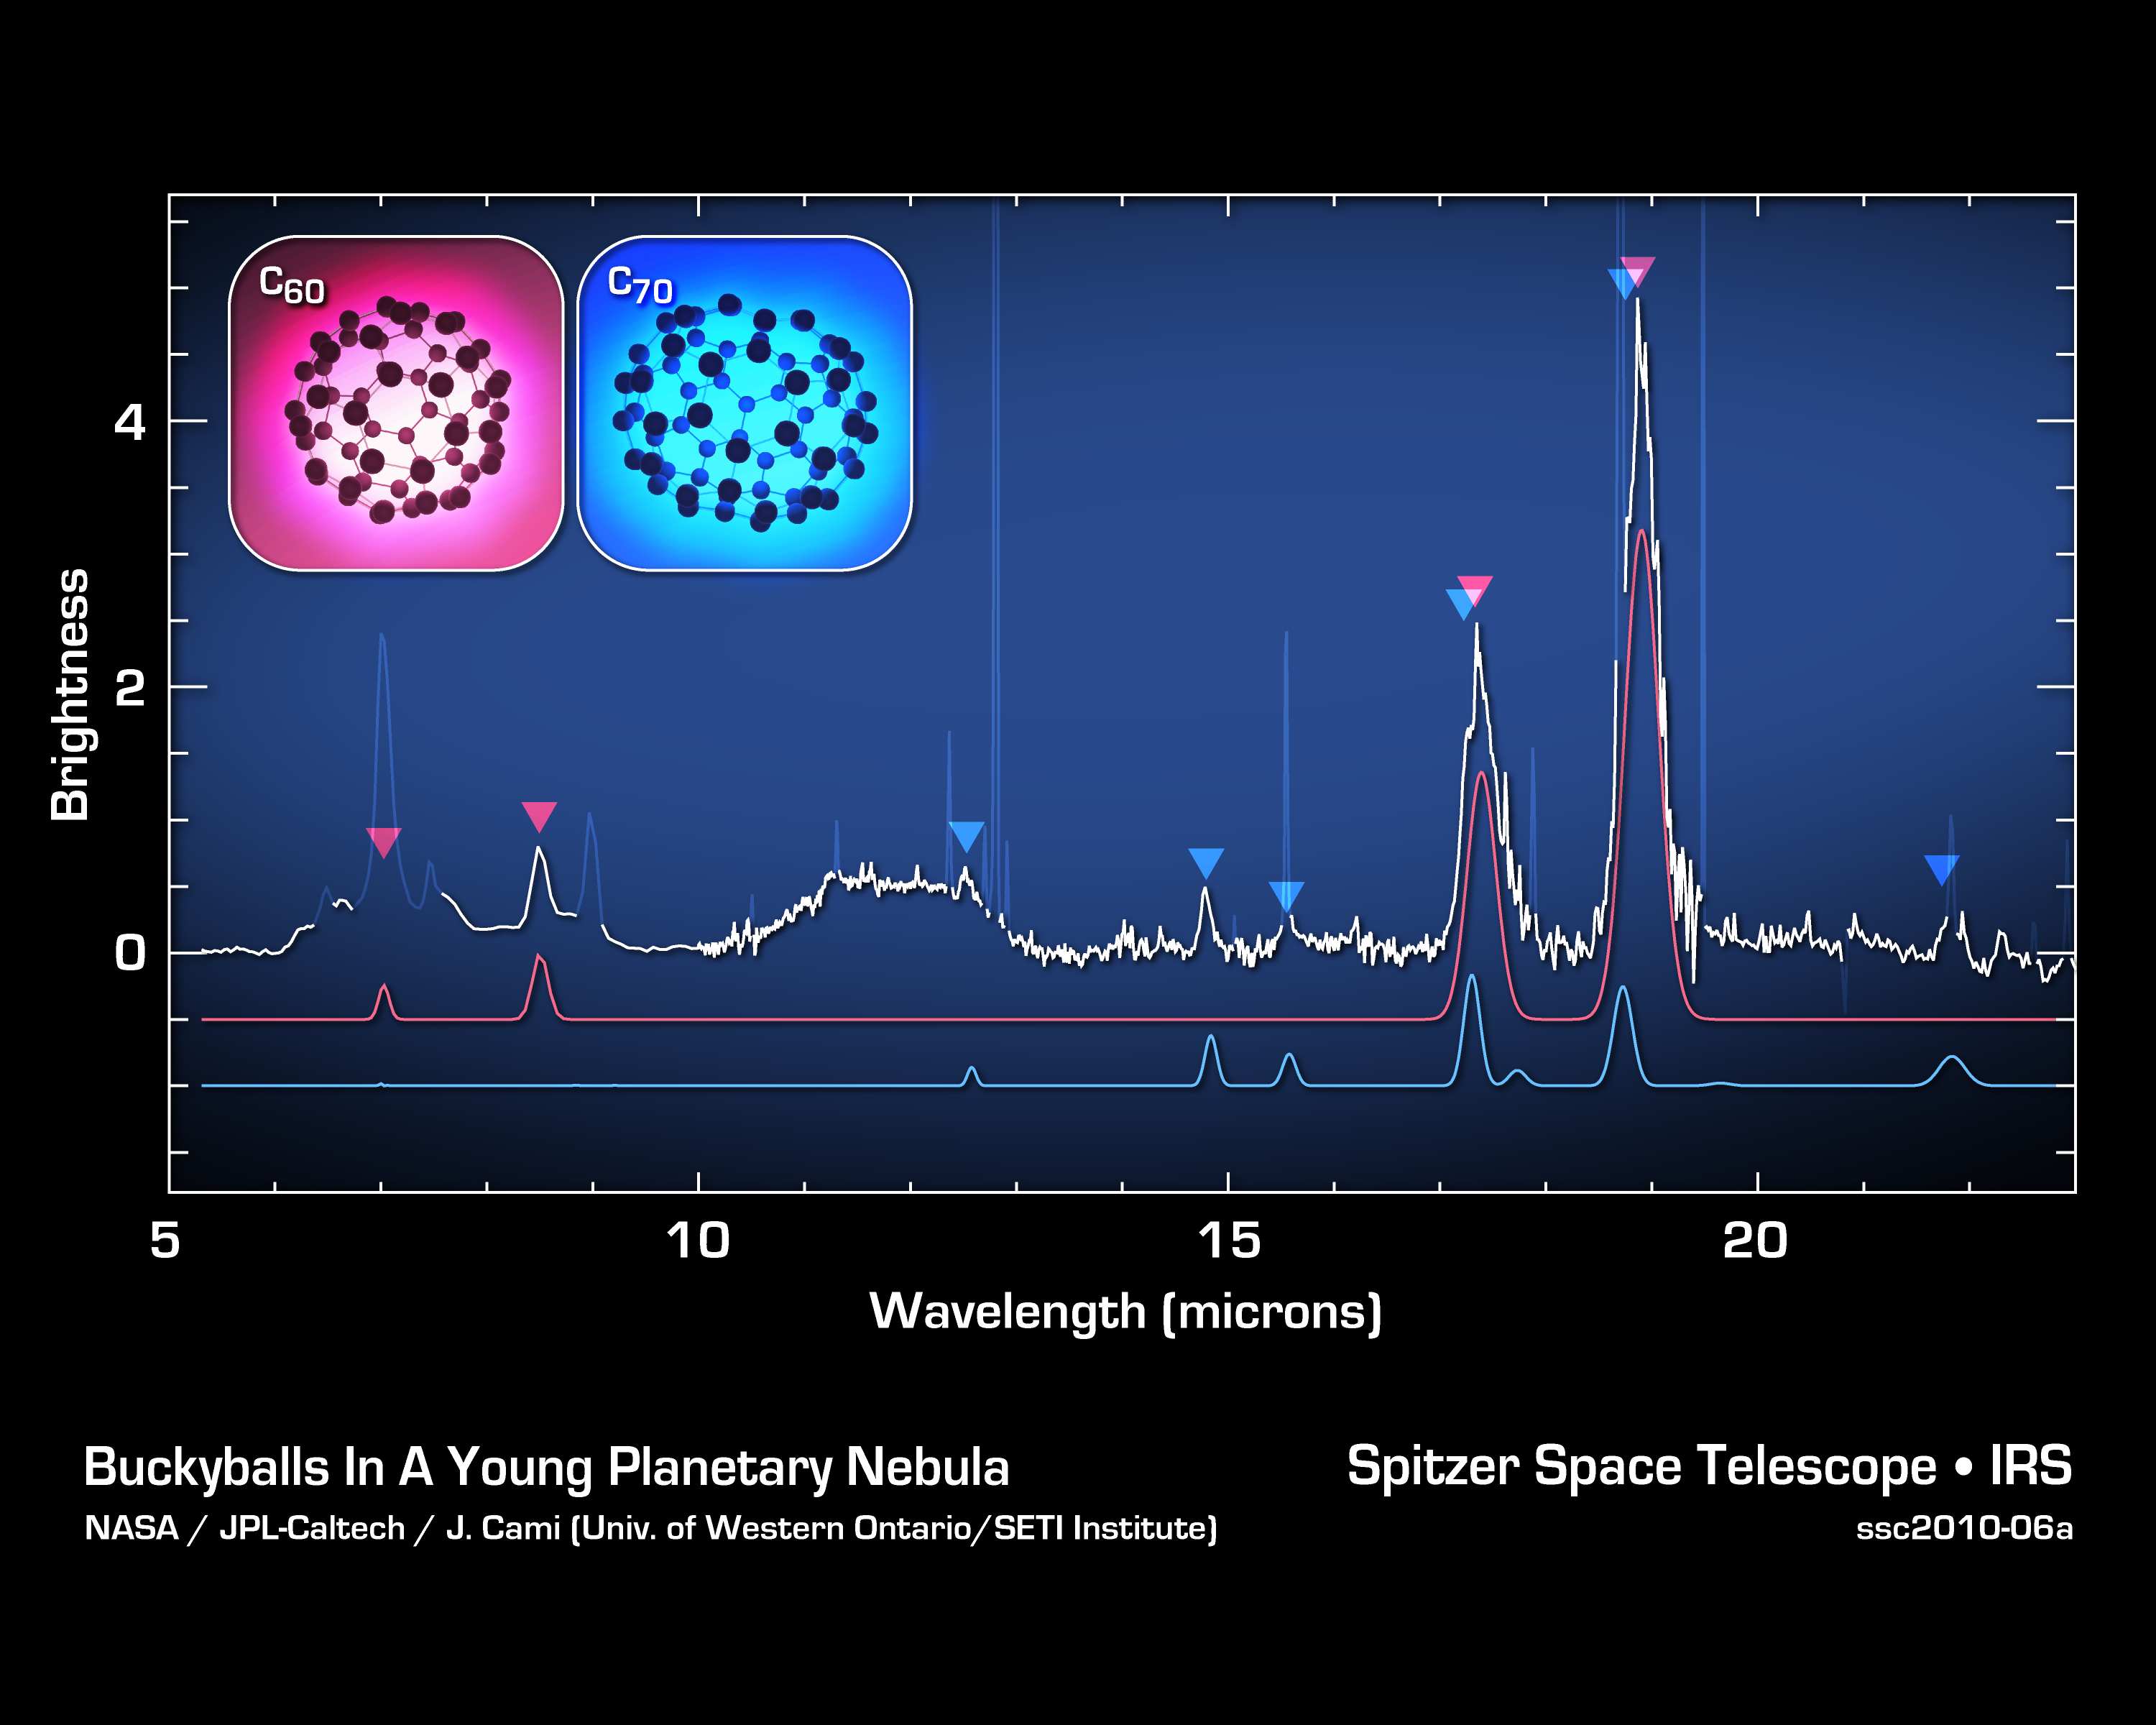

Jiggling Soccer-Ball Molecules in Space

These data from NASA's Spitzer Space Telescope show the signatures of buckyballs in space. Buckyballs, also called C60 or buckministerfullerenes, after architect Buckminister Fuller's geodesic domes, are made of 60 carbon atoms structured like a black-and-white soccer ball. They were first discovered in a lab in 1985, but could not be definitively identified in space until now. Spitzer was able to find their spectral signatures -- along with the signatures of their rugby-ball-like relatives, called C70 -- by analyzing the infrared light from Tc 1, a planetary nebula consisting of material shed by a dying star.

Buckyballs jiggle, or vibrate, in a variety of ways -- 174 ways to be exact. Four of these vibrational modes cause the molecules to either absorb or emit infrared light. All four modes were detected by Spitzer.

The space telescope first gathered light from the area around the dying star -- specifically a region rich in carbon -- then, with the help of its spectrograph instrument, spread the light into its various components, or wavelengths. Astronomers studied the data, a spectrum like the one shown here, to identify signatures, or fingerprints, of molecules. The four vibrational modes of buckyballs are indicated by the red arrows. Likewise, Spitzer identified four vibrational modes of C70, shown by the blue arrows.

Credit: NASA/JPL-Caltech/J. Cami (Univ. of Western Ontario/SETI Institute)